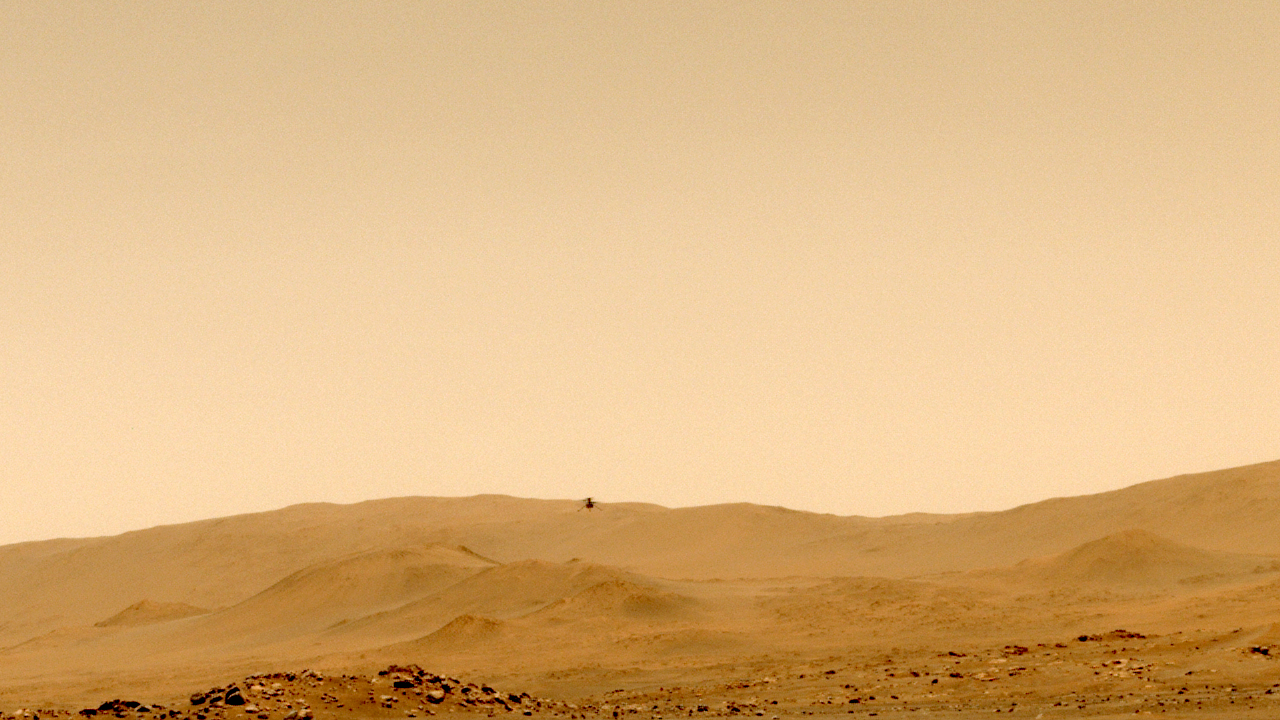

Ingenuity’s Successful Fifth Flight

NASA’s Ingenuity Mars Helicopter’s fifth flight was captured on May 7, 2021, by one of the navigation cameras aboard the agency’s Perseverance rover. The helicopter ascended to a new height record of 33 feet (10 meters) flew 424 feet (129 meters) to a new landing site. This was the first time the helicopter made a one-way flight. It was airborne a total of 108 seconds.

The Ingenuity Mars Helicopter was built by JPL, which also manages the technology demonstration project for NASA Headquarters. It is supported by NASA’s Science, Aeronautics Research, and Space Technology mission directorates. NASA’s Ames Research Center in California’s Silicon Valley, and NASA’s Langley Research Center in Hampton, Virginia, provided significant flight performance analysis and technical assistance during Ingenuity’s development. AeroVironment Inc., Qualcomm, and SolAero also provided design assistance and major vehicle components. Lockheed Martin Space designed and manufactured the Mars Helicopter Delivery System.

Credit: NASA/JPL-Caltech